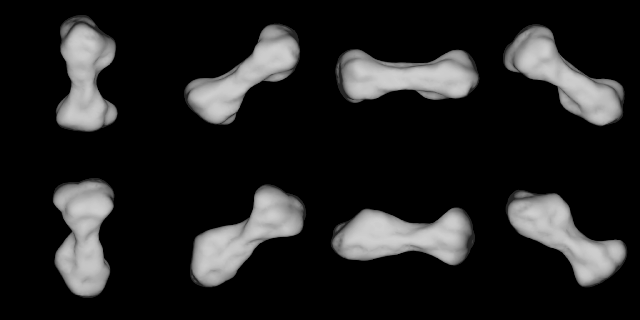

Radar Model of Asteroid 216 Kleopatra

These images show several views from a radar-based computer model of asteroid 216 Kleopatra. The object, located in the main asteroid belt between Mars and Jupiter, is about 217 kilometers (135 miles) long and about 94 kilometers (58 miles) wide, or about the size of New Jersey.

This dog bone-shaped asteroid is an apparent leftover from an ancient, violent cosmic collision. Kleopatra is one of several dozen asteroids whose coloring suggests they contain metal.

A team of astronomers observing Kleopatra used the 305-meter (1,000-foot) telescope of the Arecibo Observatory in Puerto Rico to bounce encoded radio signals off Kleopatra. Using sophisticated computer analysis techniques, they decoded the echoes, transformed them into images, and assembled a computer model of the asteroid’s shape.

The images were obtained when Kleopatra was about 171 million kilometers (106 million miles) from Earth. This model is accurate to within about 15 kilometers (9 miles).

The Arecibo Observatory is part of the National Astronomy and Ionosphere Center, operated by Cornell University, Ithaca, N.Y., for the National Science Foundation. The Kleopatra radar observations were supported by NASA’s Office of Space Science, Washington, DC. JPL is managed for NASA by the California Institute of Technology in Pasadena.

Credit: NASA/JPL